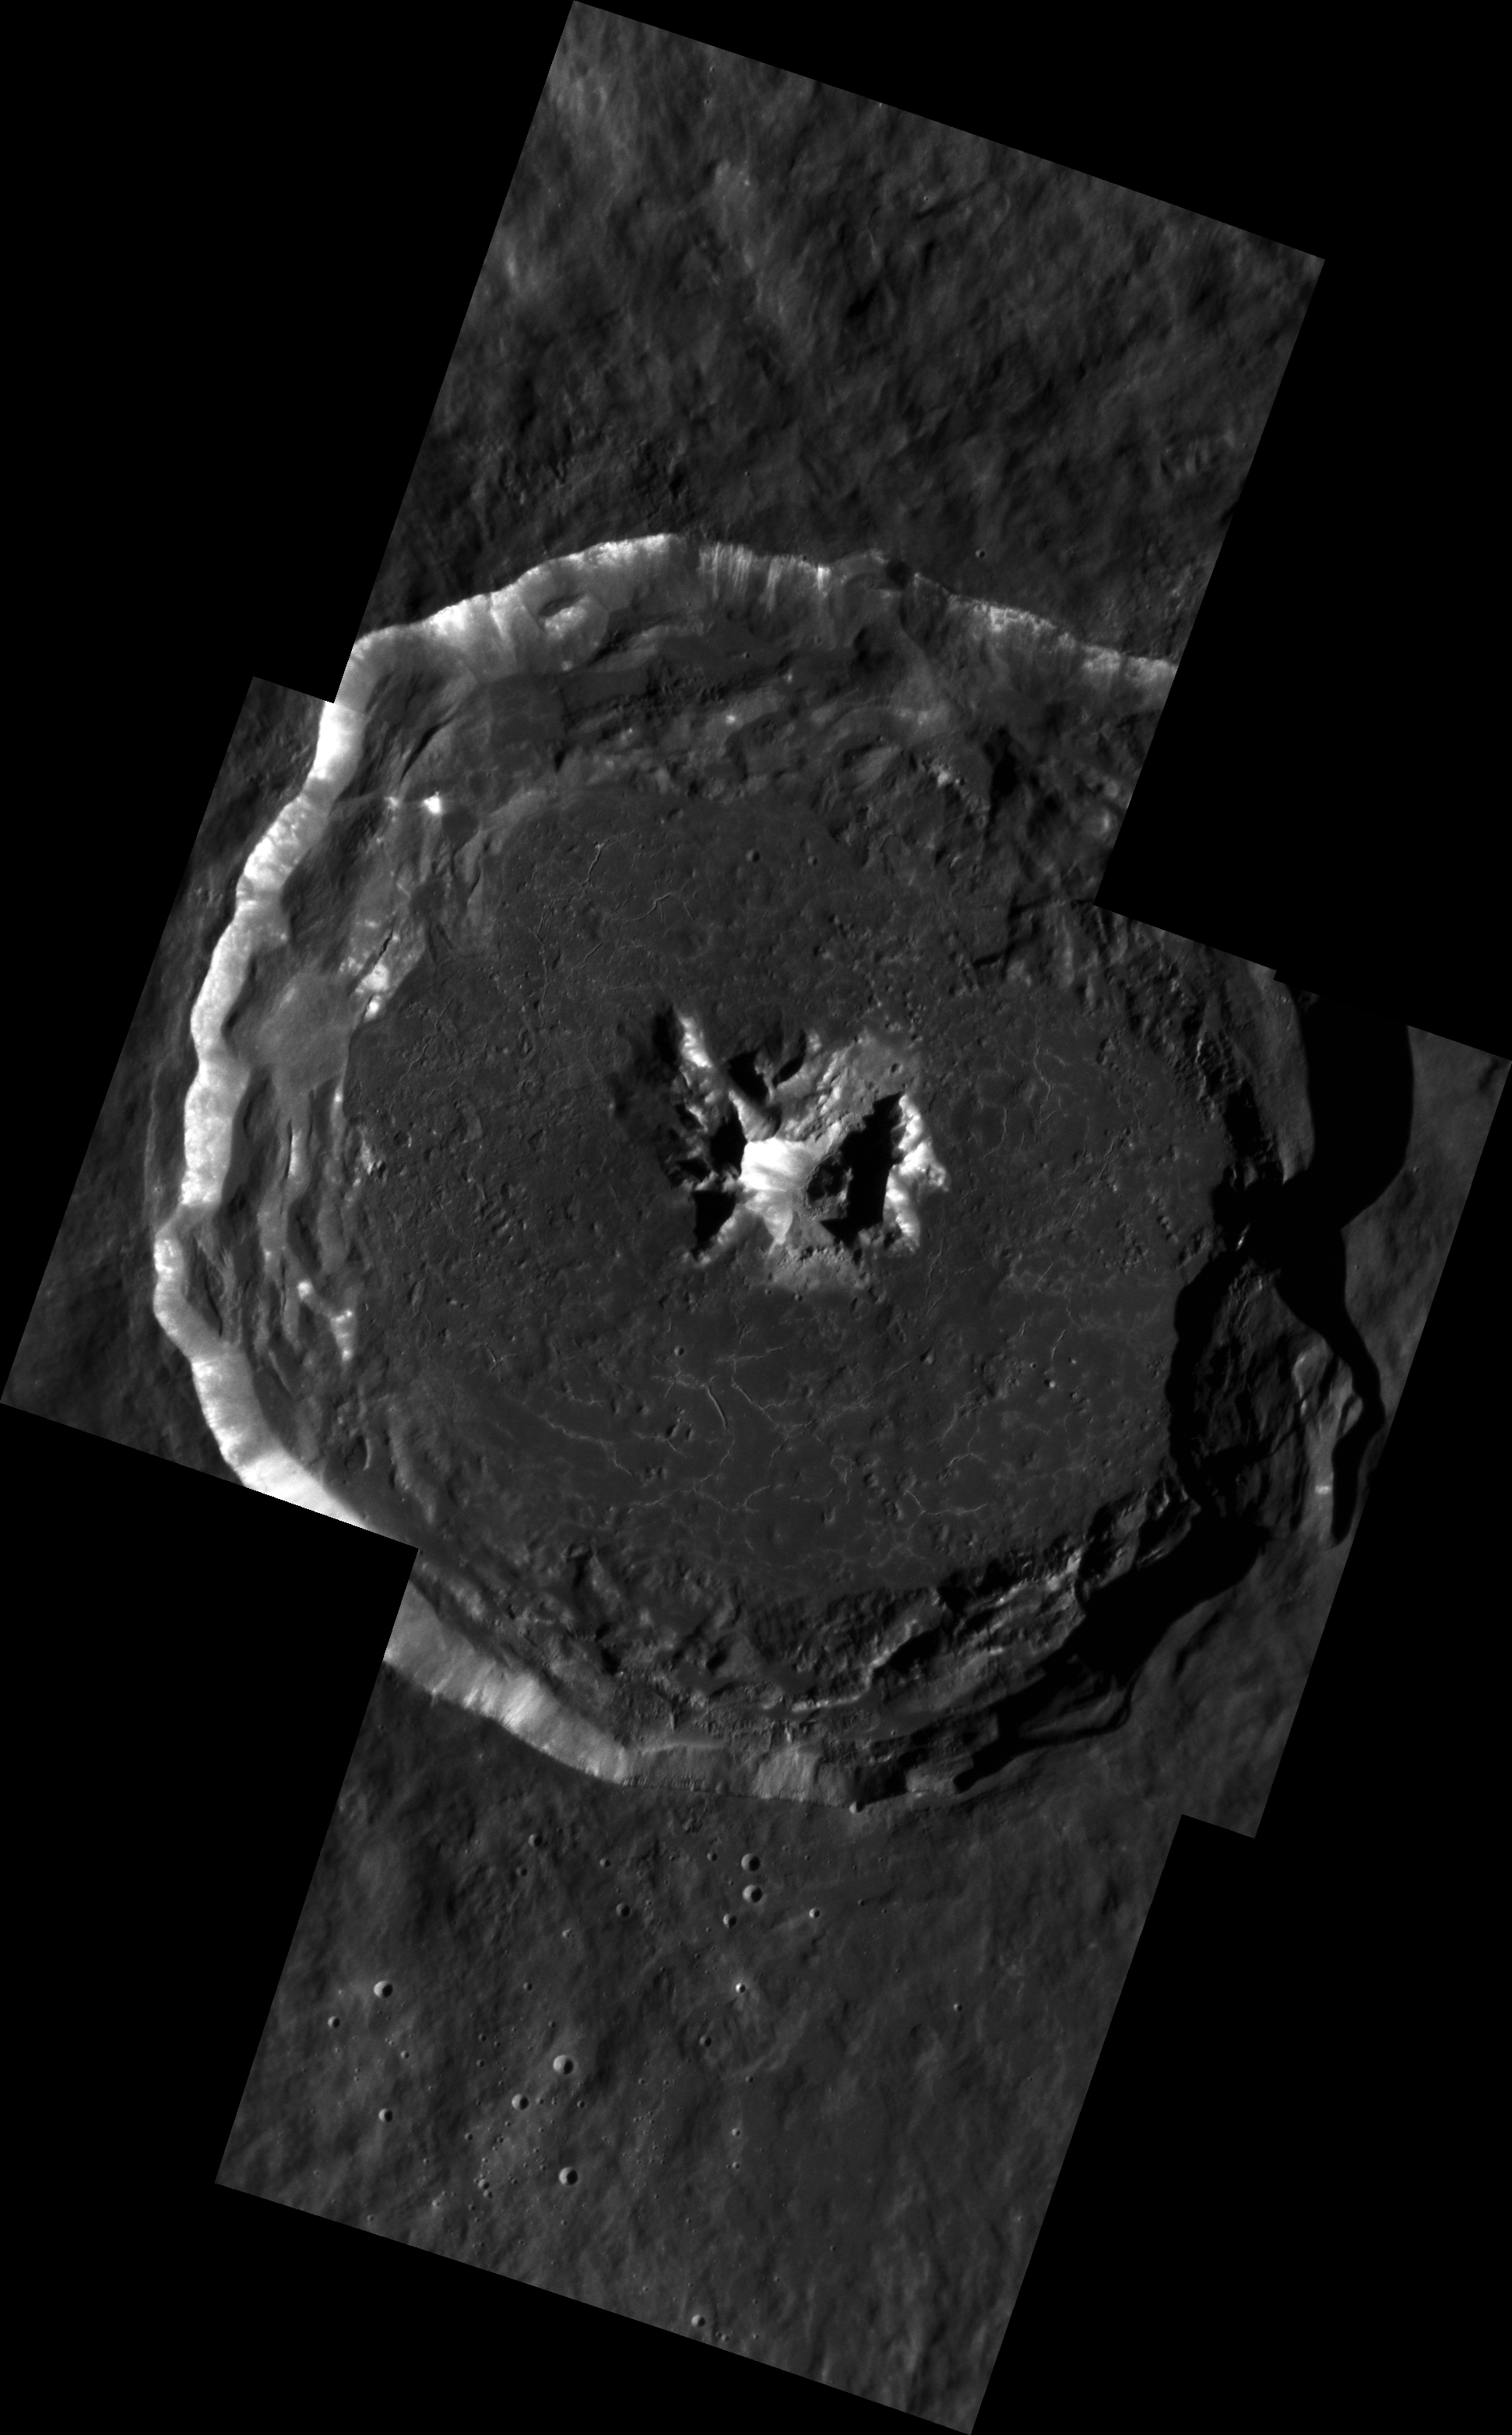

Sneek Peek at a Peak

Degas crater is shown here in spectacular detail. This high-resolution mosaic is made up of five separate images. The floor of the crater contains cracks that formed as the melt sheet cooled and contracted. Downslope movement of material on the central peaks and walls has exposed fresh, bright material.

This mosaic is made up of images acquired as high-resolution targeted observations. Targeted observations are images of a small area on Mercury’s surface at resolutions much higher than the 200-meter/pixel morphology base map. It is not possible to cover all of Mercury’s surface at this high resolution, but typically several areas of high scientific interest are imaged in this mode each week.

Date acquired: April 07, 2012
Image Mission Elapsed Time (MET): 242296379, 242338160, 242338176, 242338192, 242379971
Image ID: 1617565, 1619567, 1619568, 1619569, 1621694
Instrument: Narrow Angle Camera (NAC) of the Mercury Dual Imaging System (MDIS)
Center Latitude: 37.1°
Center Longitude: 232.7° E
Resolution: 32.5 meters/pixel
Scale: Degas is approximately 53 km (33 mi.) in diameter.
Incidence Angle: 68.5°
Emission Angle: 15.6°
Phase Angle: 52.8°

The MESSENGER spacecraft is the first ever to orbit the planet Mercury, and the spacecraft’s seven scientific instruments and radio science investigation are unraveling the history and evolution of the Solar System’s innermost planet. Visit the Why Mercury? section of this website to learn more about the key science questions that the MESSENGER mission is addressing. During the one-year primary mission, MDIS acquired 88,746 images and extensive other data sets. MESSENGER is now in a year-long extended mission, during which plans call for the acquisition of more than 80,000 additional images to support MESSENGER’s science goals.

These images are from MESSENGER, a NASA Discovery mission to conduct the first orbital study of the innermost planet, Mercury. For information regarding the use of images, see the MESSENGER image use policy.

Credit: NASA/Johns Hopkins University Applied Physics Laboratory/Carnegie Institution of Washington